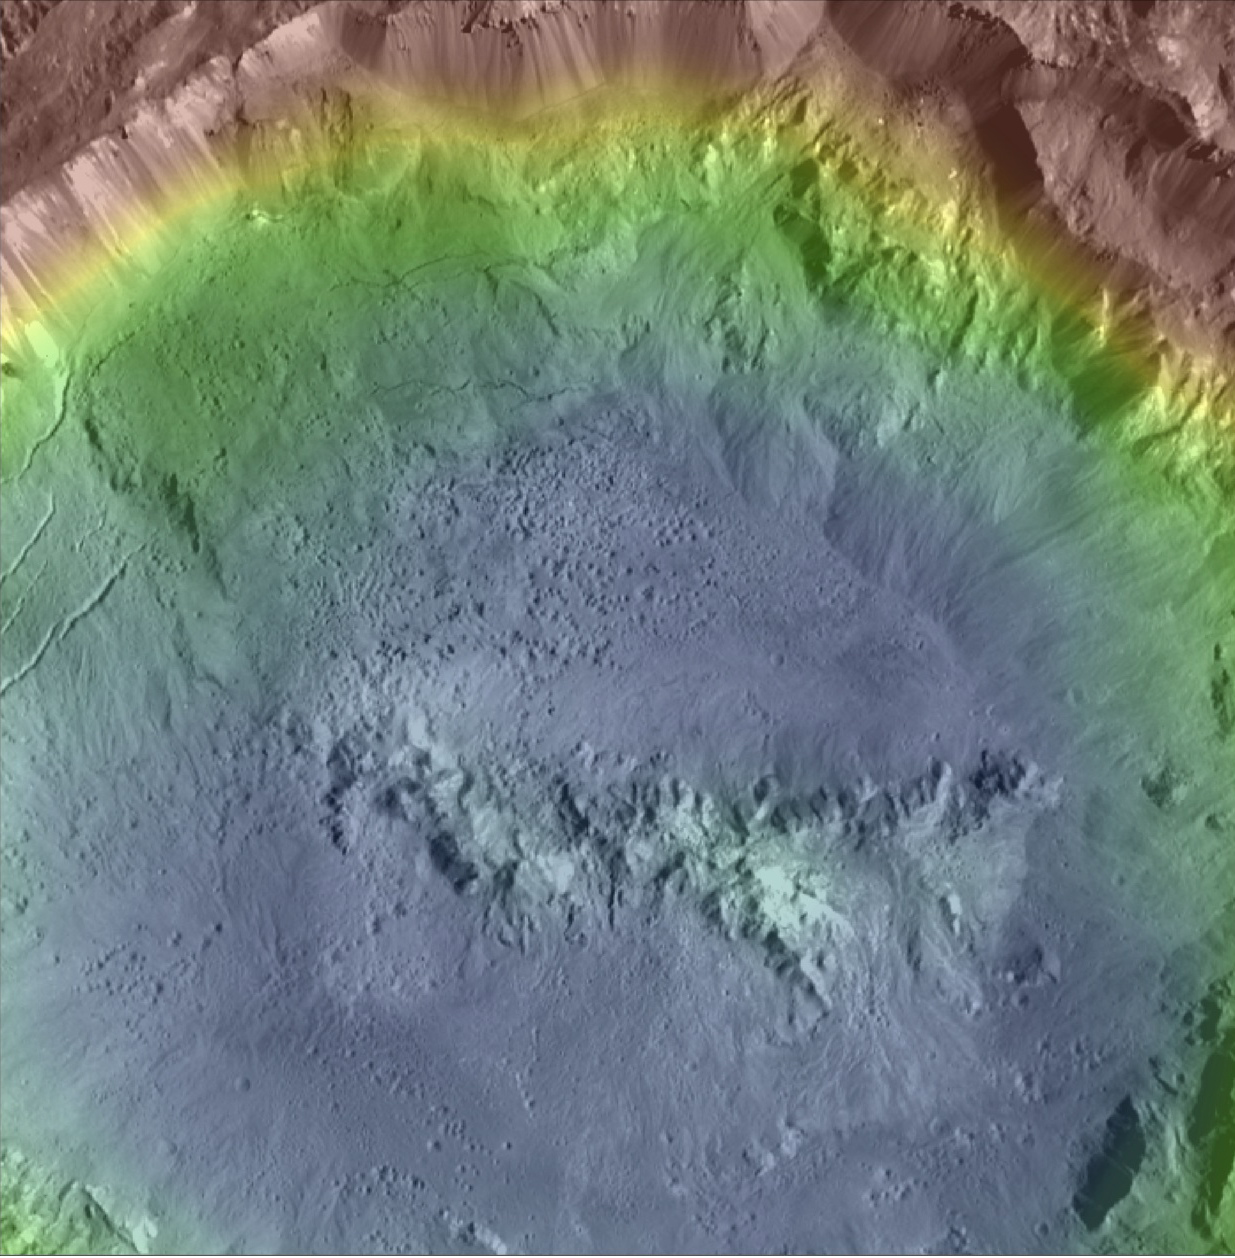

Haulani Crater Topographic Map

Annotated version

Haulani Crater (21 miles, 34 kilometers in diameter) is one of the youngest craters on Ceres, as evidenced by its sharp rims and bright, bluish material in enhanced color composite images from the framing camera on NASA’s Dawn spacecraft. Haulani is also a good example of a polygonal crater.

This high-resolution topography map of the crater’s floor and northern rim displays a prime example of pitted terrains. Those features were likely formed through the rapid vaporization of subsurface water upon impact, and suggest that there is abundant water in Ceres’ crust. Pitted terrains have also been found on Mars and Vesta.

This topographic map was produced from the combination of images acquired under multiple illumination angles while the Dawn spacecraft was in its low-altitude mapping orbit, at a distance of about 240 miles (385 kilometers) above the surface. The colors represent elevations ranging from 1.3 miles (2.1 kilometers) below the surface to 0.75 miles (1.2 kilometers) above the surface. The center coordinates of the crater are 5.8 degree north latitude and 10.77 east longitude. An unannotated version of this image is also available.

Haulani is named after the Hawaiian plant goddess.

Dawn’s mission is managed by JPL for NASA’s Science Mission Directorate in Washington. Dawn is a project of the directorate’s Discovery Program, managed by NASA’s Marshall Space Flight Center in Huntsville, Alabama. UCLA is responsible for overall Dawn mission science. Orbital ATK Inc., in Dulles, Virginia, designed and built the spacecraft. The German Aerospace Center, Max Planck Institute for Solar System Research, Italian Space Agency and Italian National Astrophysical Institute are international partners on the mission team.

Credit: NASA/JPL-Caltech/UCLA/MPS/DLR/IDA